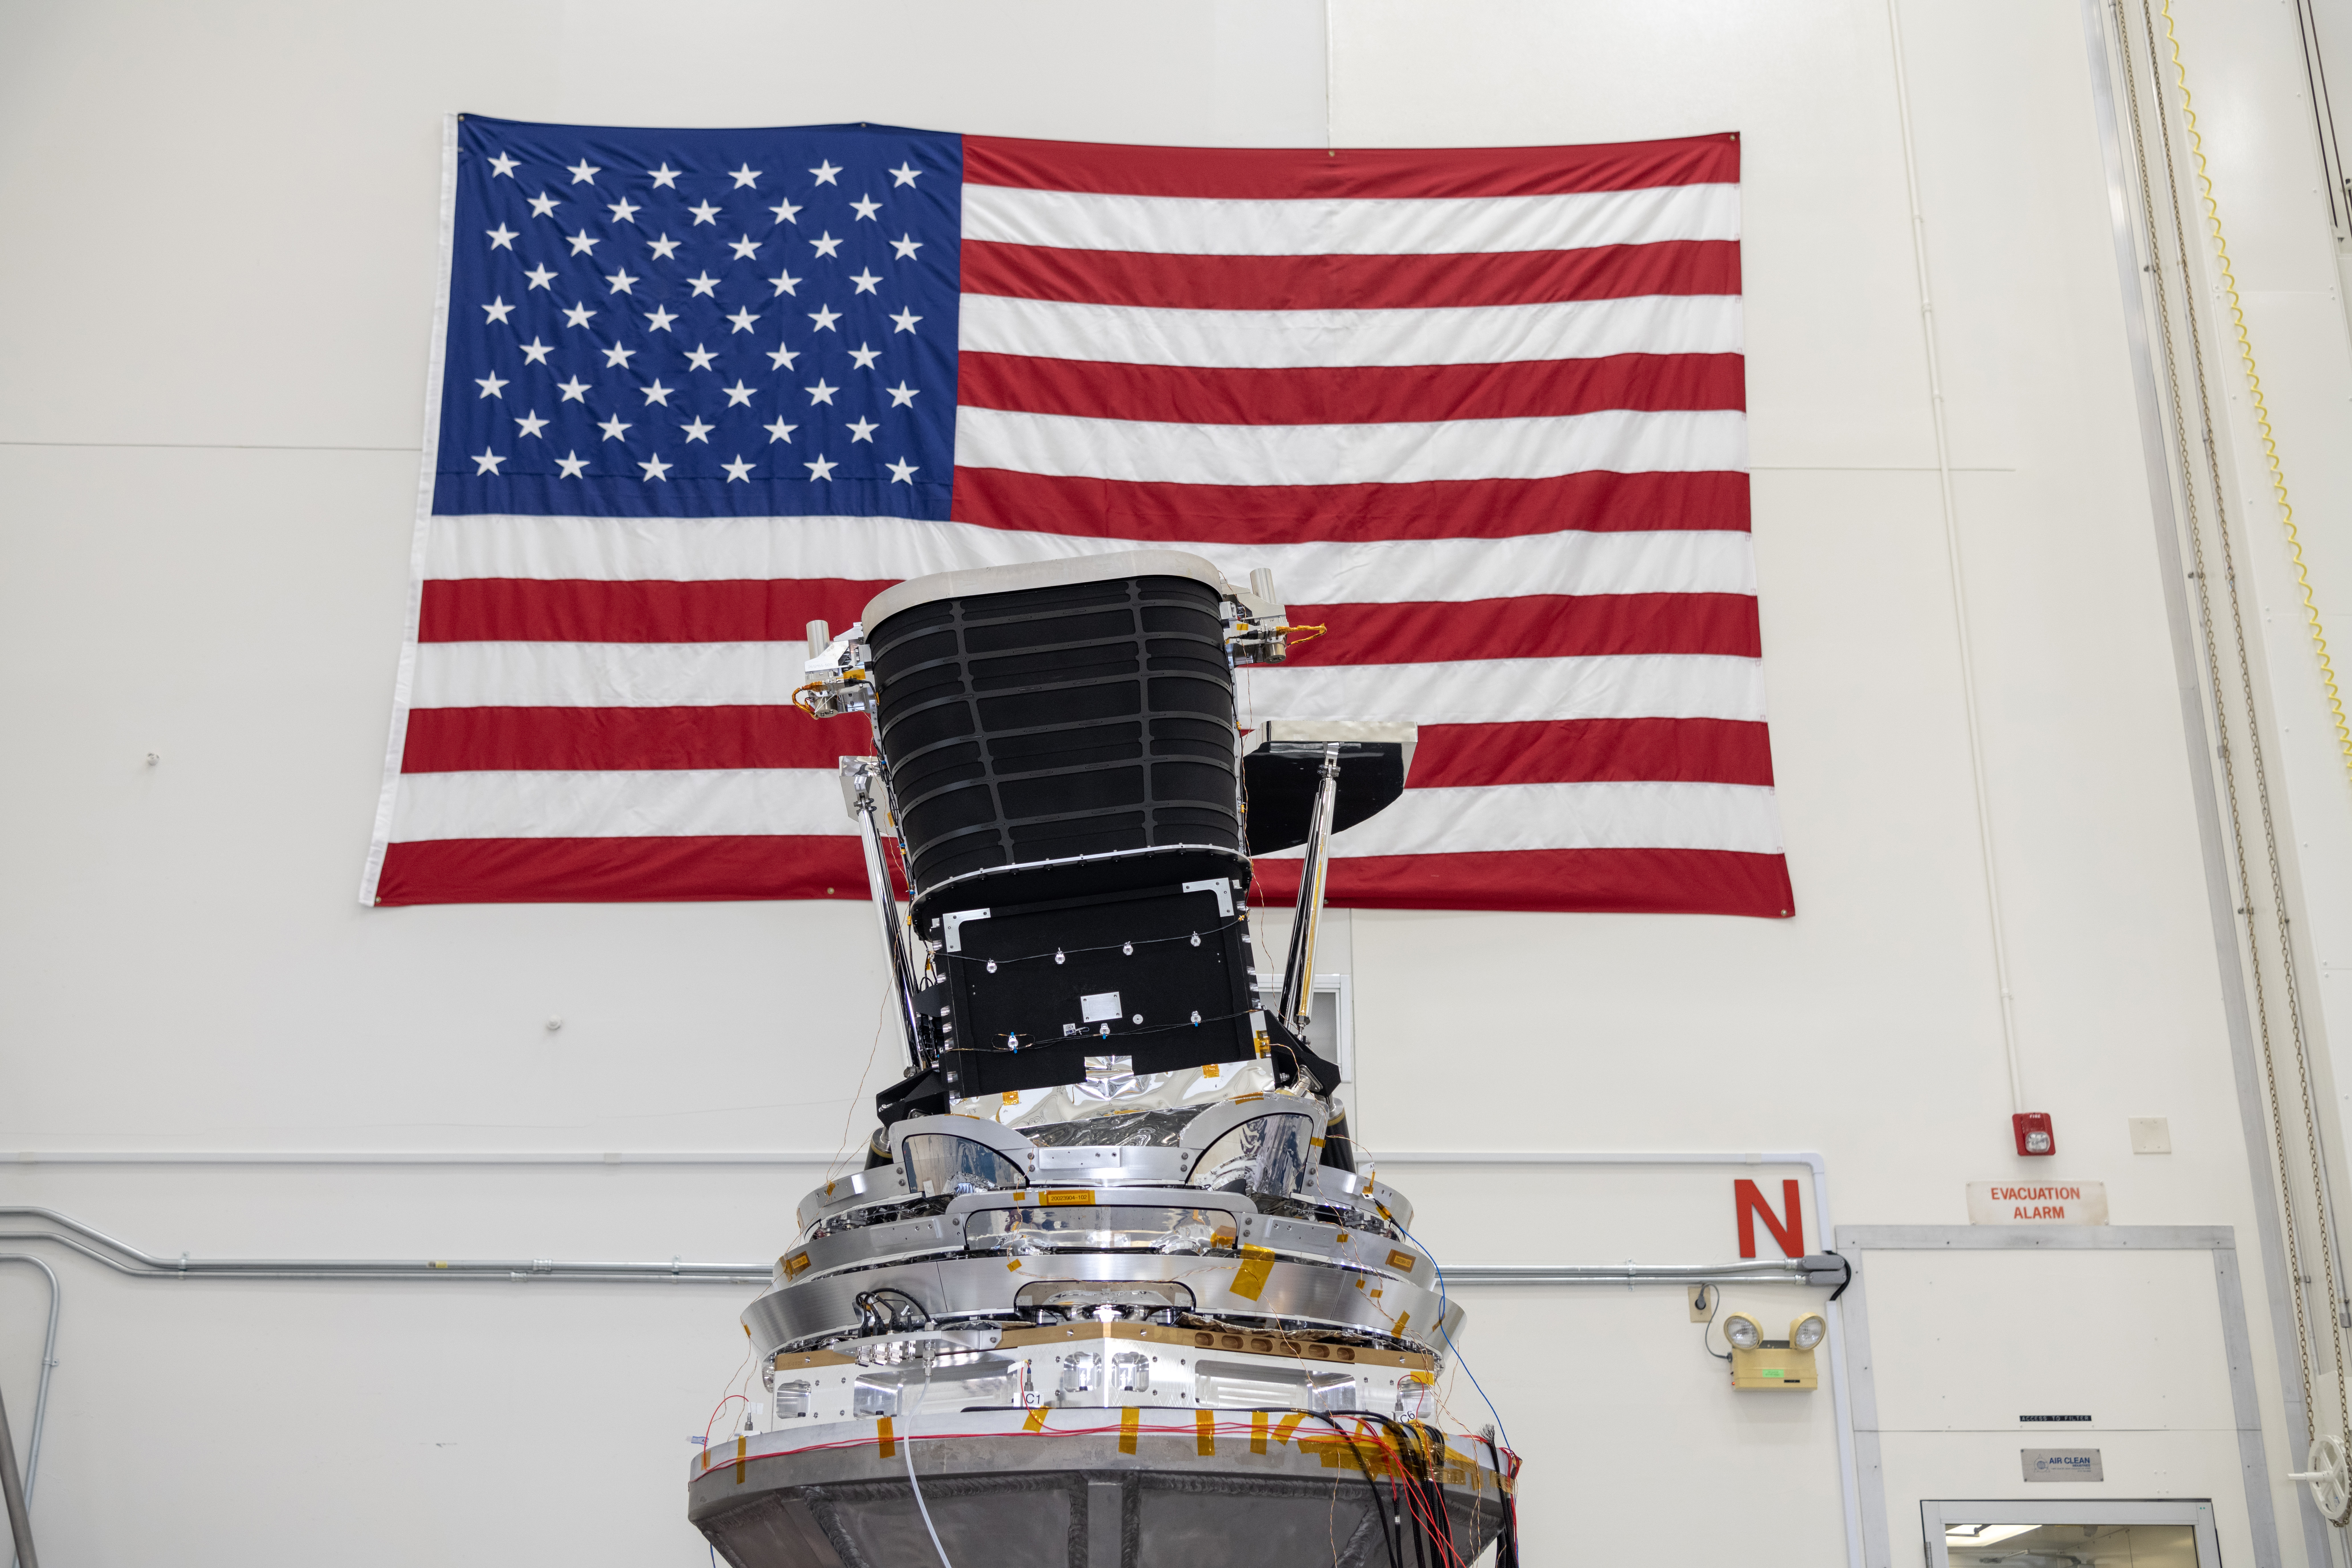

SPHEREx Telescope at JPL

The telescope for NASA’s SPHEREx mission undergoes testing at NASA’s Jet Propulsion Laboratory in Southern California in September 2023. The telescope collects infrared light from distant sources using three mirrors and six detectors. It is tilted on its base so it can see as much of the sky as possible while remaining within the protection of the spacecraft’s photon shields – three concentric cones that protect the telescope from light and heat from the Sun and Earth.

SPHEREx is managed by JPL for NASA’s Astrophysics Division within the Science Mission Directorate in Washington. Ball Aerospace built the telescope and will supply the spacecraft bus. The science analysis of the SPHEREx data will be conducted by a team of scientists located at 10 institutions across the U.S. and in South Korea. Data will be processed and archived at IPAC at Caltech. The SPHEREx data set will be publicly available.

Credit: NASA/JPL-Caltech